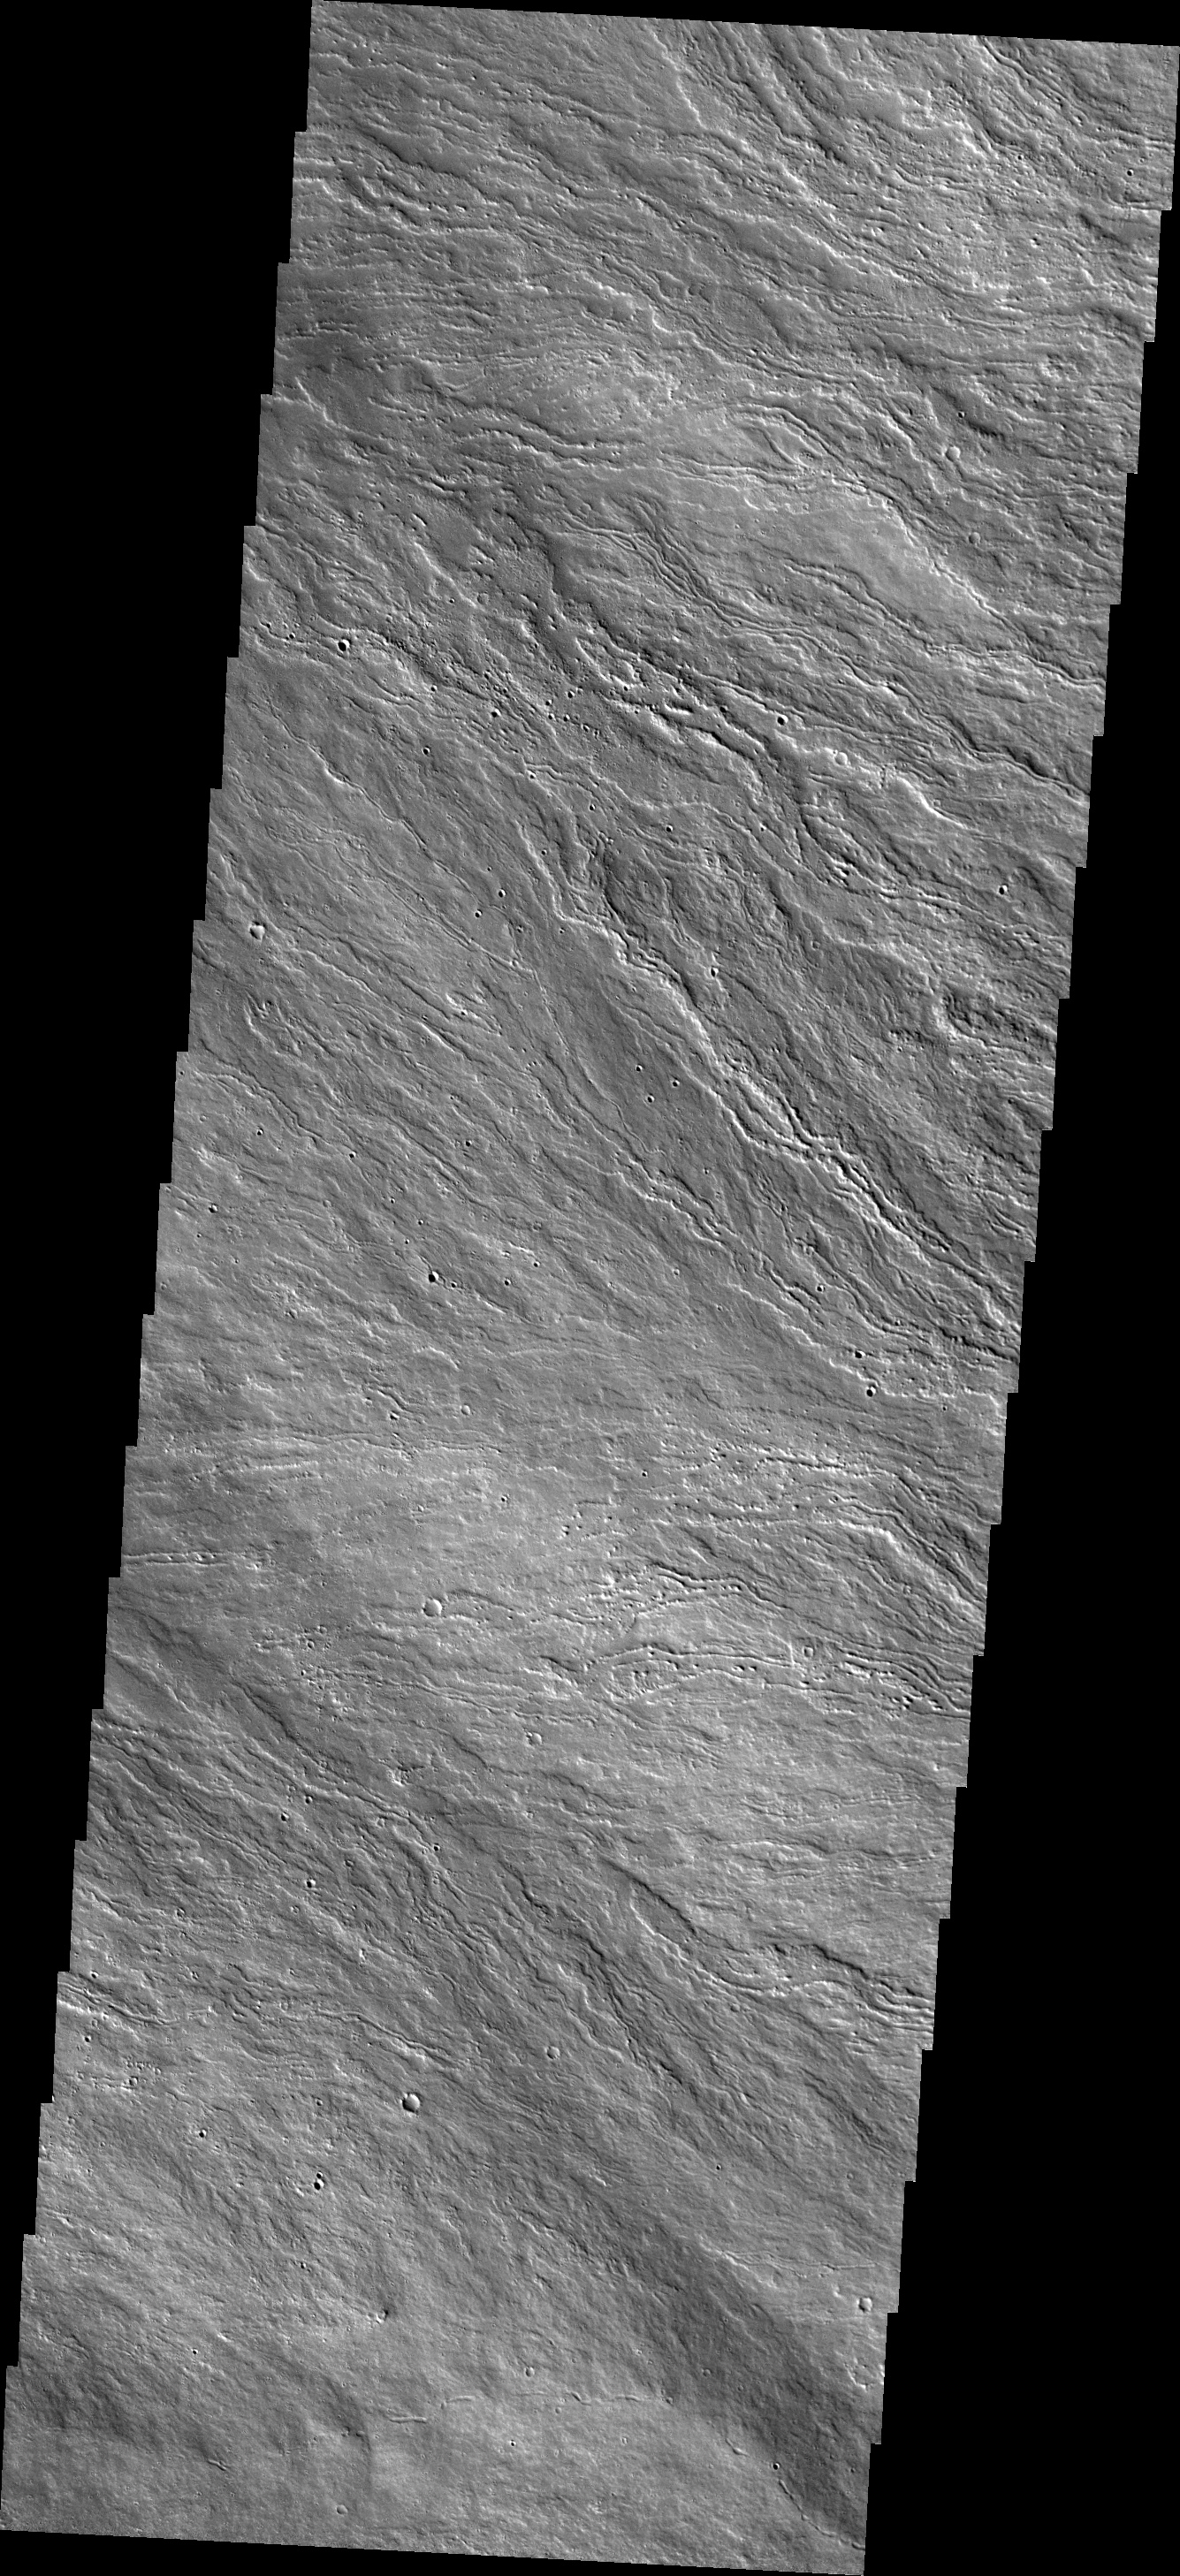

Olympus Mons Flows

The lava flows in this VIS image are located on Olympus Mons, the largest volcano in the solar system.

Credit: NASA/JPL-Caltech/ASU